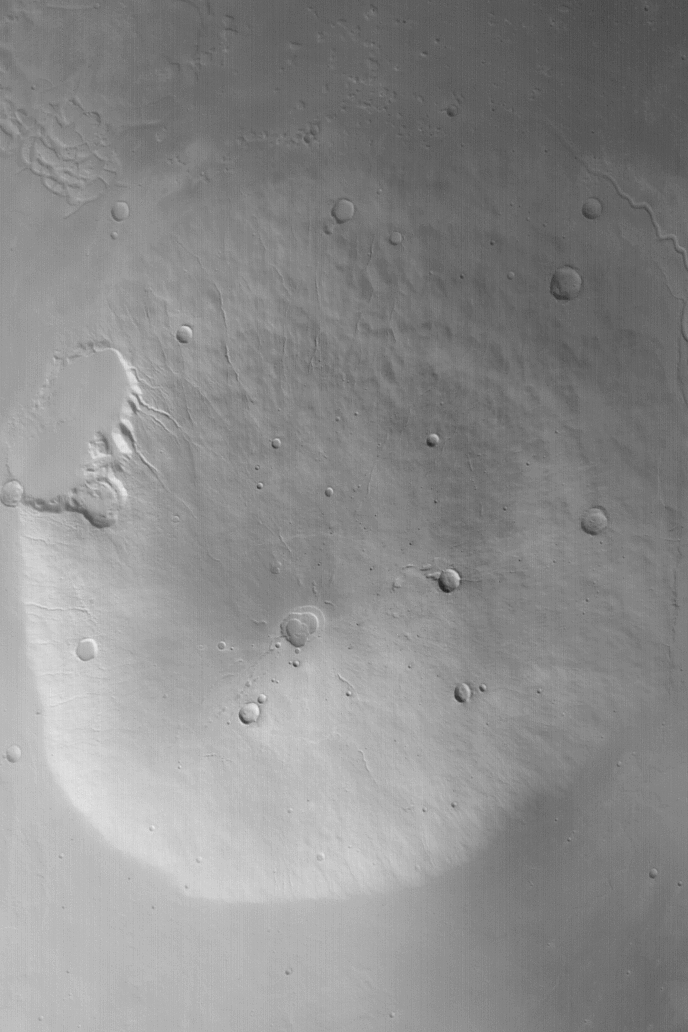

Hecates Tholus

MGS MOC Release No. MOC2-526, 27 October 2003

This Mars Global Surveyor (MGS) Mars Orbiter Camera (MOC) red wide angle image shows Hecates Tholus, the northernmost of the three large Elysium volcanoes. The non-circular pit just southwest (toward lower left) of the center of this view is the summit caldera, a complex depression formed by collapse. This volcano has several large impact craters on its surface, indicating that it is a relatively old landform. None of the martian volcanoes are thought to be active today, and none of the MOC images of the martian volcanoes obtained thus far give any indication to the contrary. Hecates Tholus is located at 32°N, 210°W. This picture is illuminated by sunlight from the lower left and covers an area about 170 km (~105 mi) across.

Credit: NASA/JPL/Malin Space Science Systems